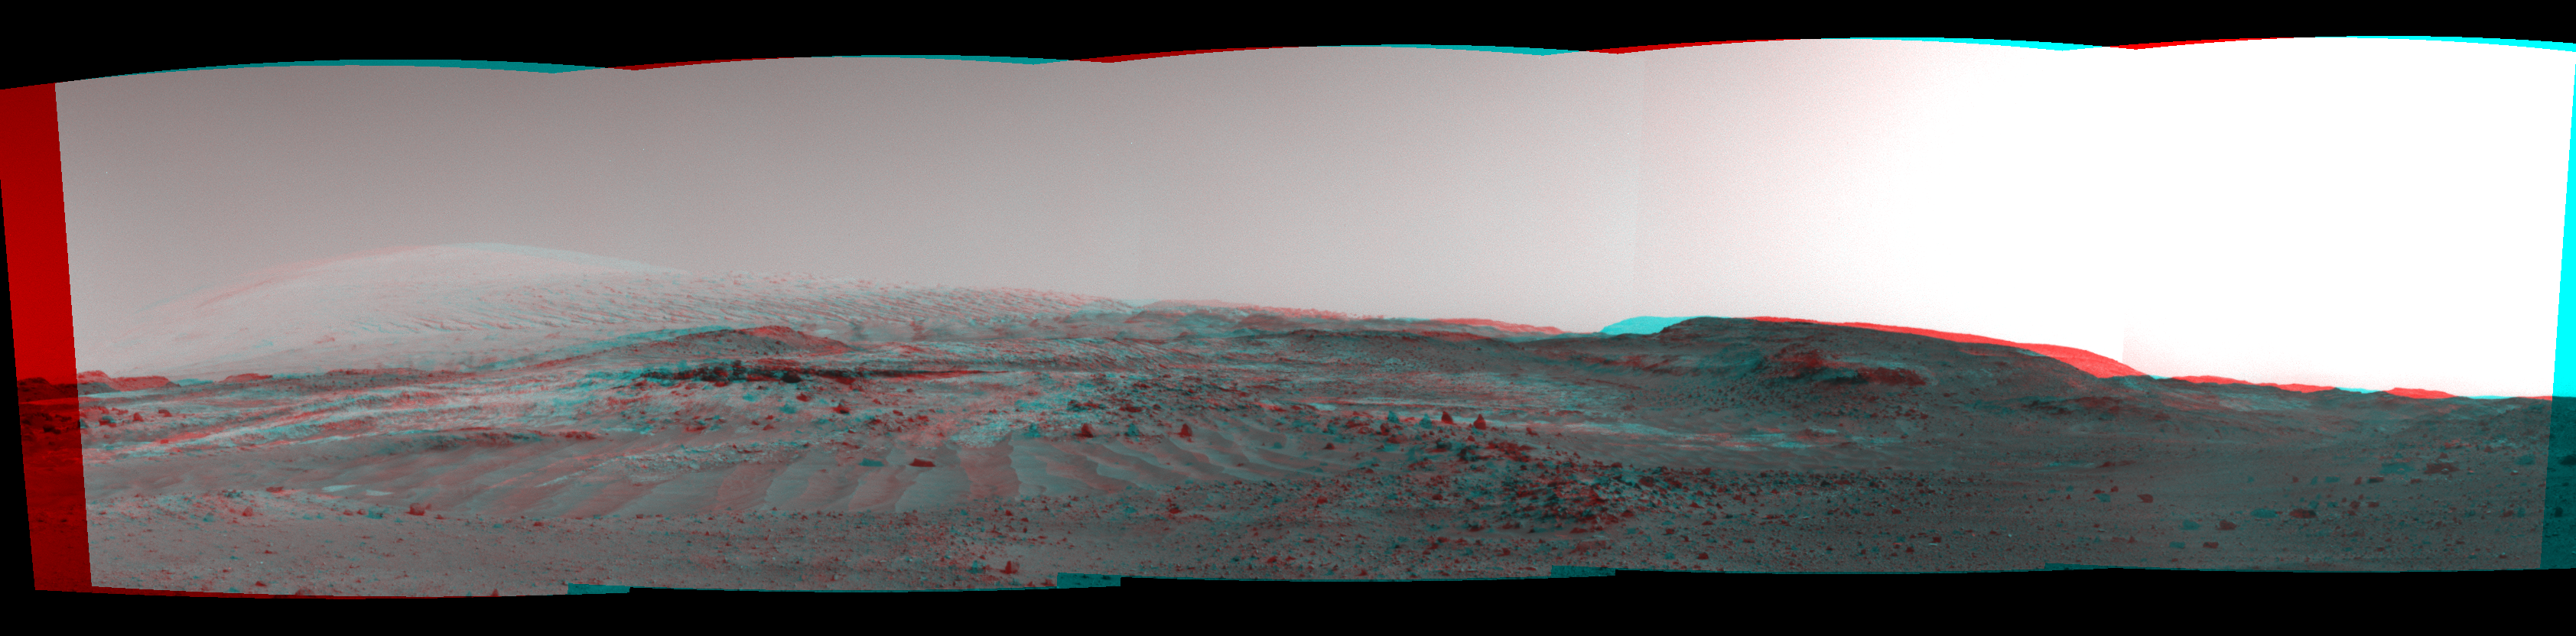

Scene From ‘Artist’s Drive’ on Mars (Stereo)

NASA’s Curiosity Mars rover used its Navigation Camera (Navcam) to capture this view on April 11, 2015, during the 952nd Martian day, or sol of the rover’s work on Mars. The image appears three-dimensional when viewed through red-blue glasses with the red lens on the left.

The rover’s location was in a valley called “Artist’s Drive” on the route up Mount Sharp. The view spans from east, at left, to southwest, at right. Upper Mount Sharp appears on the horizon at left.

NASA’s Jet Propulsion Laboratory, a division of the California Institute of Technology, Pasadena, manages the Mars Science Laboratory Project for NASA’s Science Mission Directorate, Washington. JPL designed and built the project’s Curiosity rover and the rover’s Navcam.

Credit: NASA/JPL-Caltech